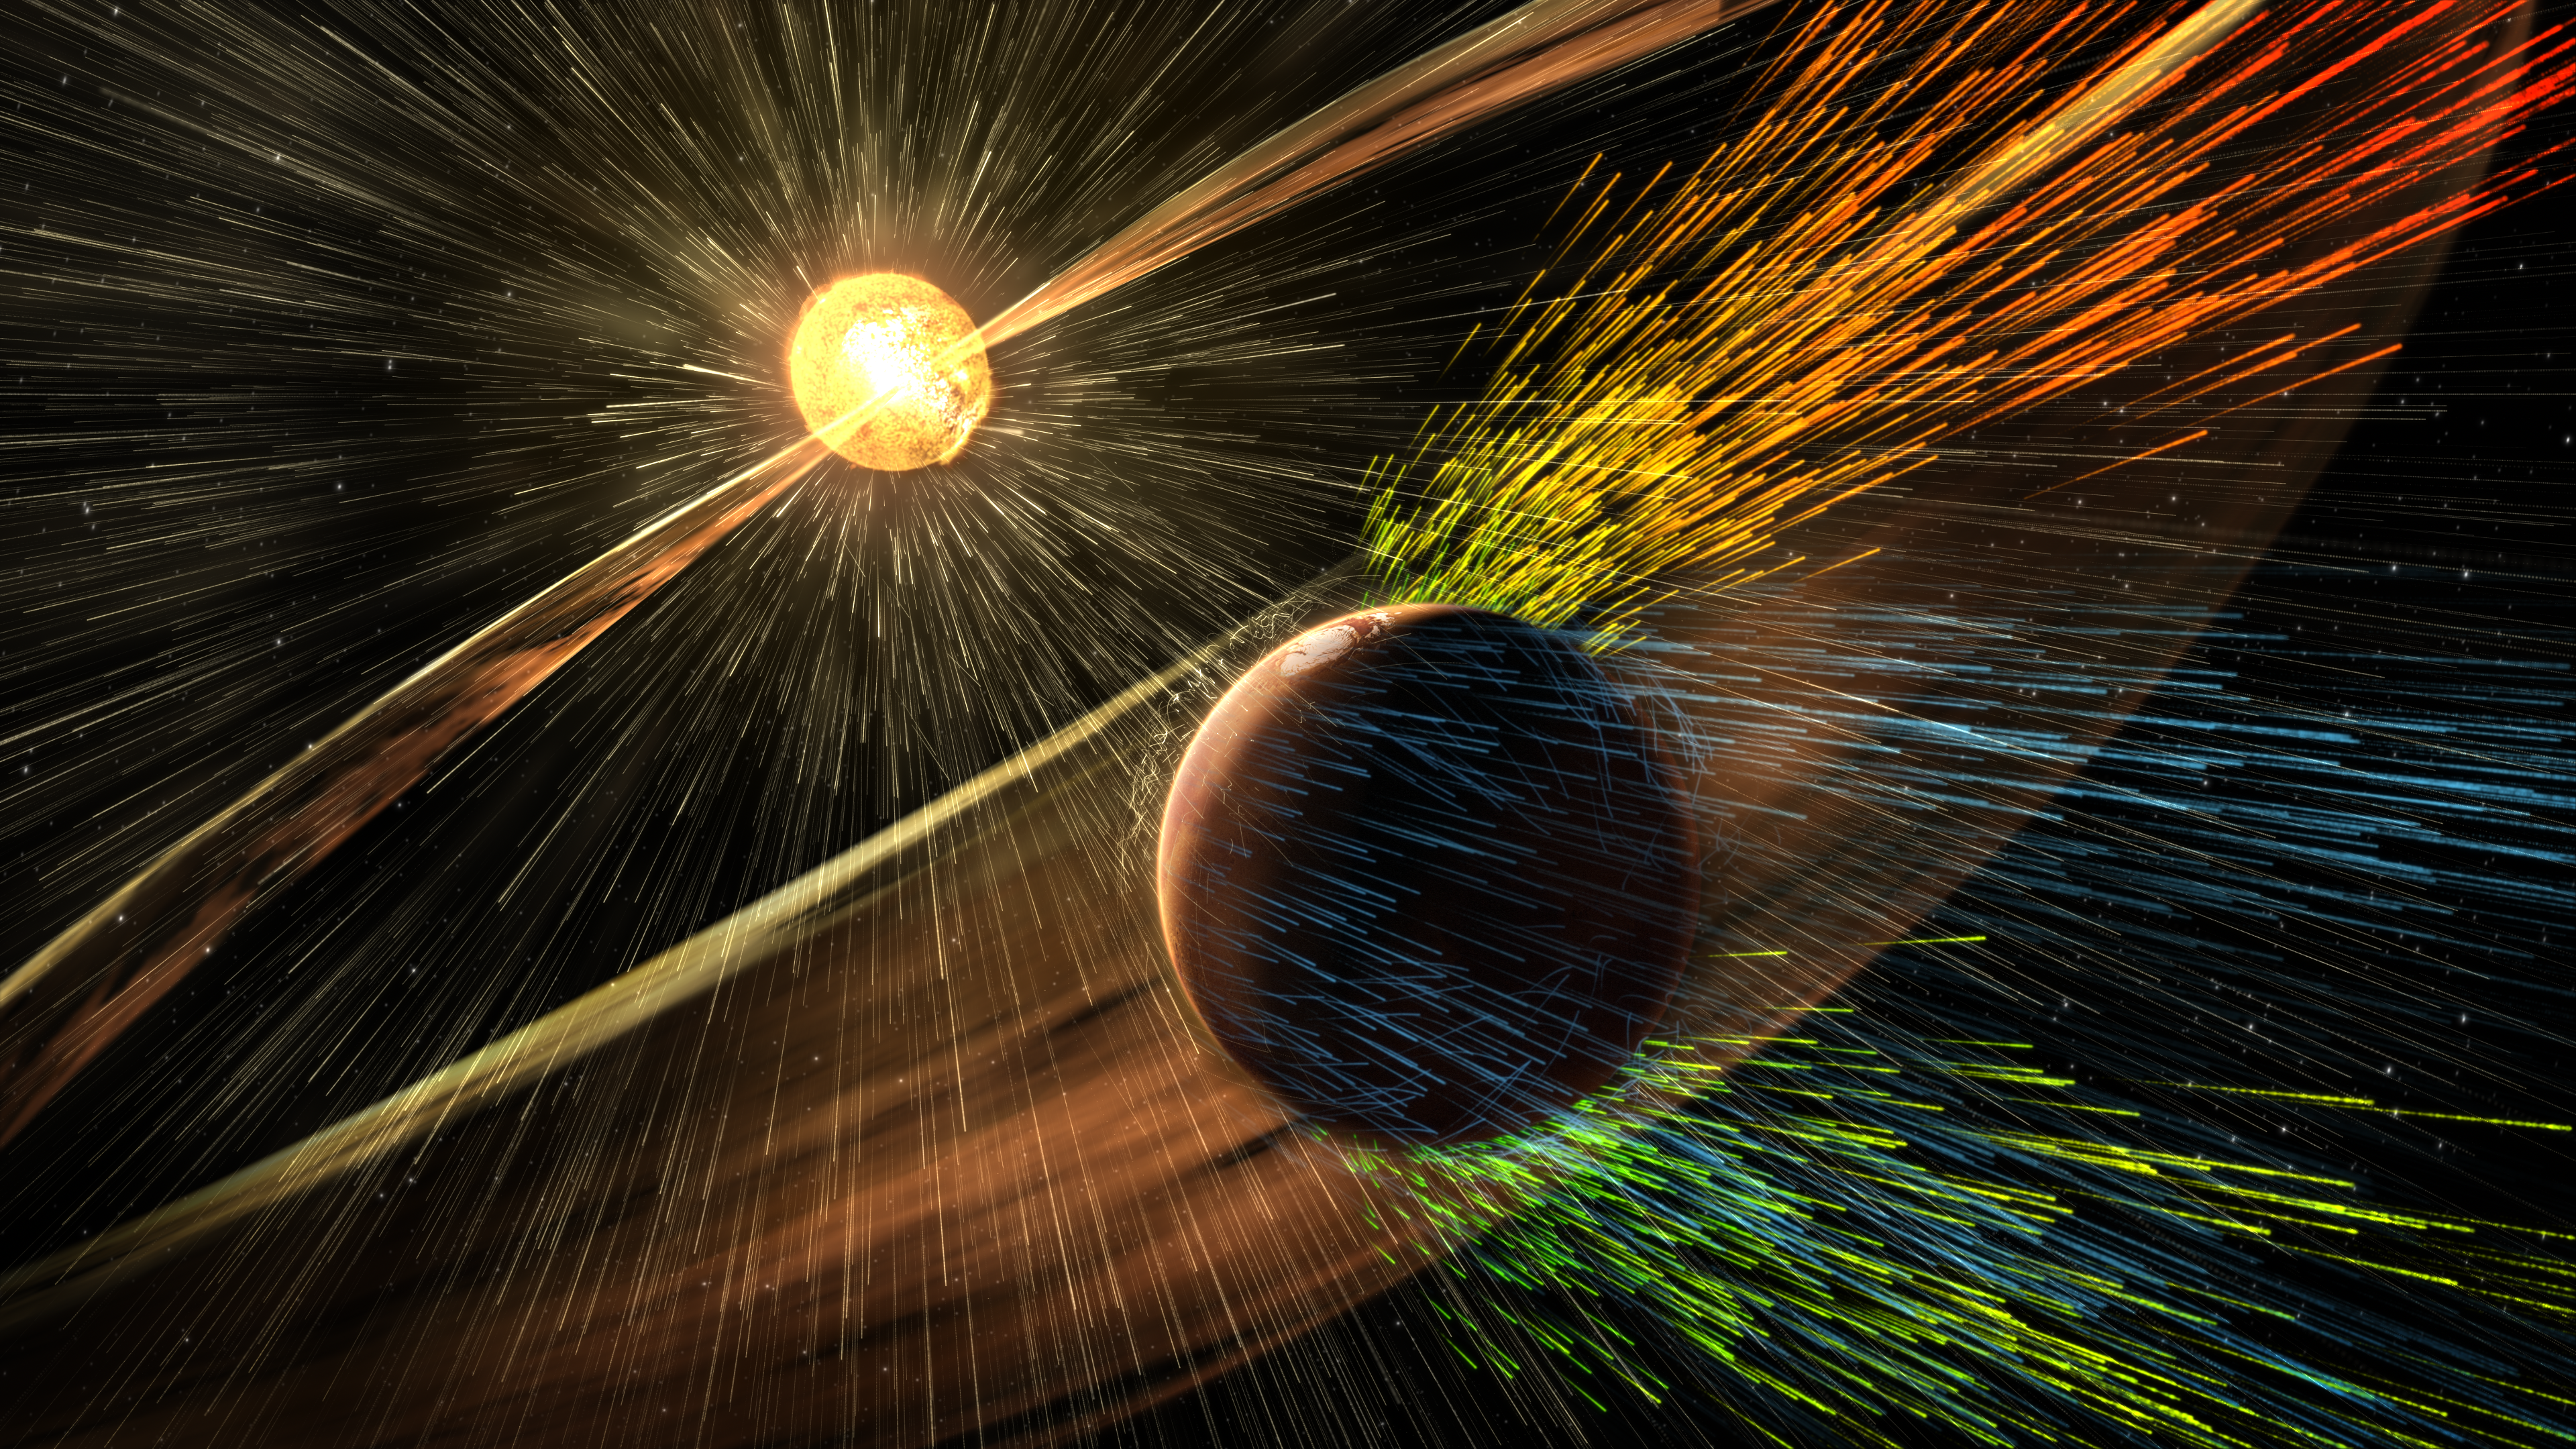

Visualizing a Solar Storm’s Effect on Mars Atmosphere (Illustration)

This illustration depicts charged particles from a solar storm stripping away charged particles of Mars’ atmosphere, one of the processes of Martian atmosphere loss studied by NASA’s MAVEN mission, beginning in 2014. Unlike Earth, Mars lacks a global magnetic field that could deflect charged particles emanating from the Sun.

NASA’s Goddard Space Flight Center in Greenbelt, Maryland, manages the MAVEN project for NASA’s Science Mission Directorate, Washington. MAVEN’s principal investigator is based at the University of Colorado Boulder’s Laboratory for Atmospheric and Space Physics, where the mission’s IUVS team is also based. Lockheed Martin Space Systems, Denver, built and operates the spacecraft.

Credit: NASA/GSFC